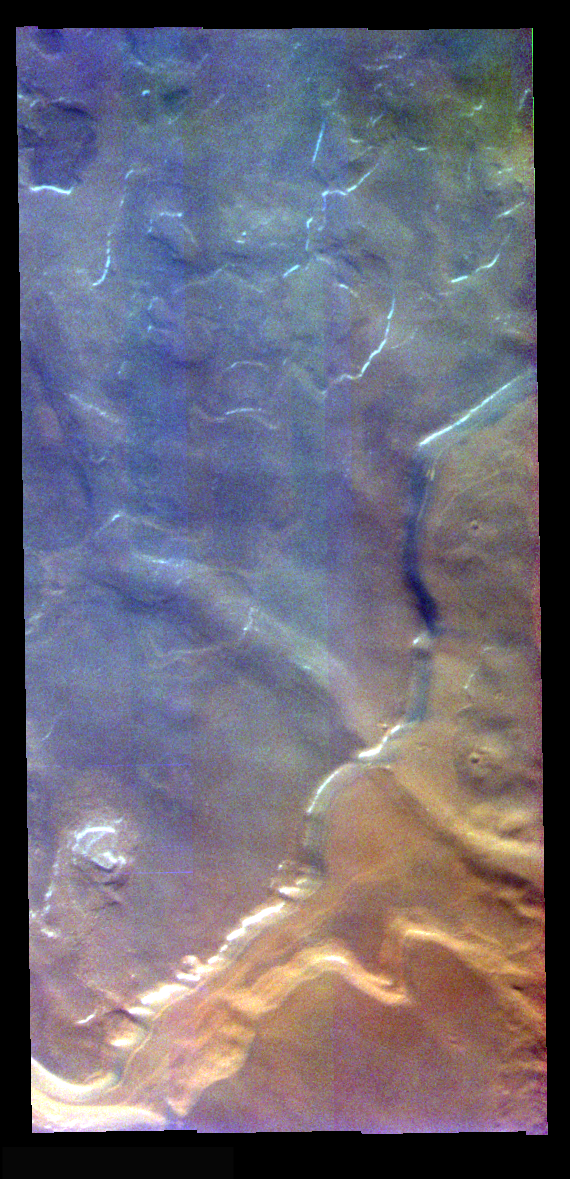

Ice Surfaces In False Color

The theme for the weeks of 1/17 and 1/24 is the north polar region of Mars as seen in false color THEMIS images. Ice/frost will typically appear as bright blue in color; dust mantled ice will appear in tones of red/orange.

This full resolution image shows a marked difference in the “blueness” of the ice surfaces. The lower (presumably older) surface is oranger and the top (presumably younger) surface is blue. This may represent the fresher ice of the upper surface which has not yet covered with as much dust as the lower surface.

Image information: VIS instrument. Latitude 80.8, Longitude 302.1 East (57.9 West). 19 meter/pixel resolution.

Note: this THEMIS visual image has not been radiometrically nor geometrically calibrated for this preliminary release. An empirical correction has been performed to remove instrumental effects. A linear shift has been applied in the cross-track and down-track direction to approximate spacecraft and planetary motion. Fully calibrated and geometrically projected images will be released through the Planetary Data System in accordance with Project policies at a later time.

NASA’s Jet Propulsion Laboratory manages the 2001 Mars Odyssey mission for NASA’s Office of Space Science, Washington, D.C. The Thermal Emission Imaging System (THEMIS) was developed by Arizona State University, Tempe, in collaboration with Raytheon Santa Barbara Remote Sensing. The THEMIS investigation is led by Dr. Philip Christensen at Arizona State University. Lockheed Martin Astronautics, Denver, is the prime contractor for the Odyssey project, and developed and built the orbiter. Mission operations are conducted jointly from Lockheed Martin and from JPL, a division of the California Institute of Technology in Pasadena.

Credit: NASA/JPL/Arizona State University